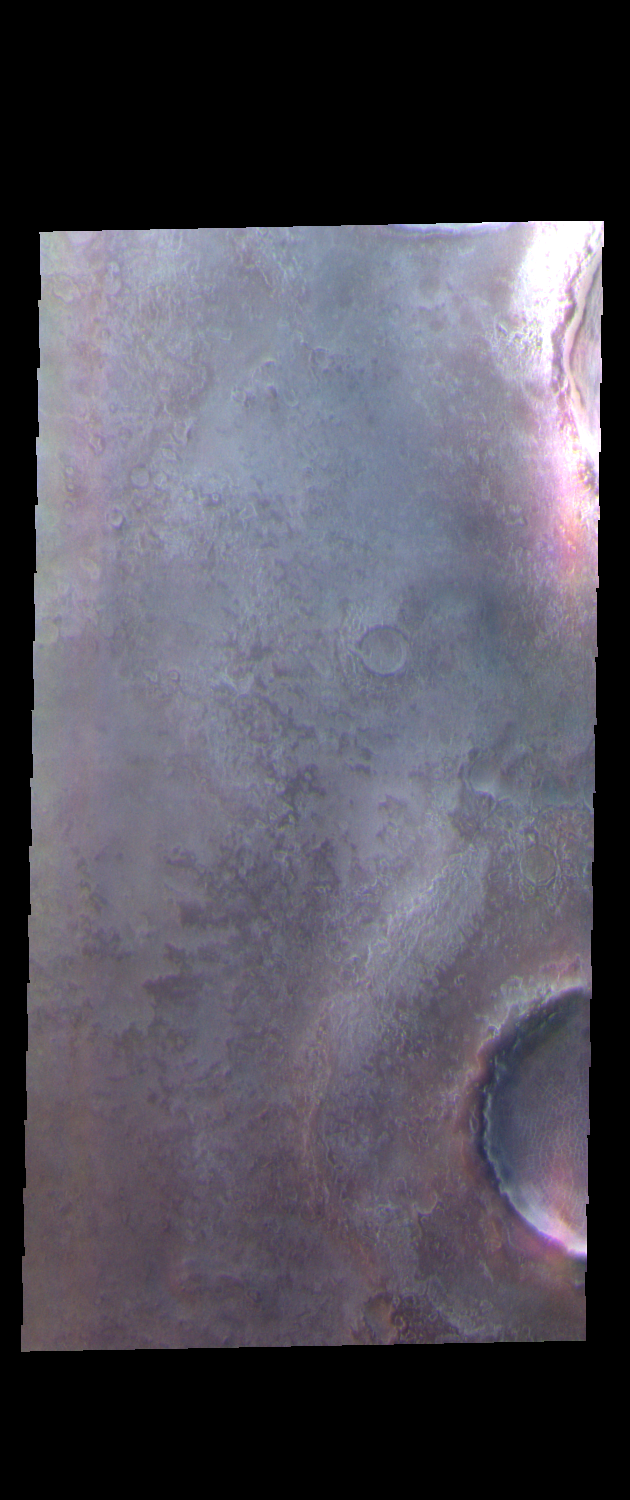

Northern Craters – False Color

This VIS image shows the margin and ejecta surrounding two craters located in the northern plains. The rim and ejecta are very subdued compared to craters elsewhere in the same region.

The THEMIS VIS camera contains 5 filters. The data from different filters can be combined in multiple ways to create a false color image. These false color images may reveal subtle variations of the surface not easily identified in a single band image.

Credit: NASA/JPL-Caltech/ASU